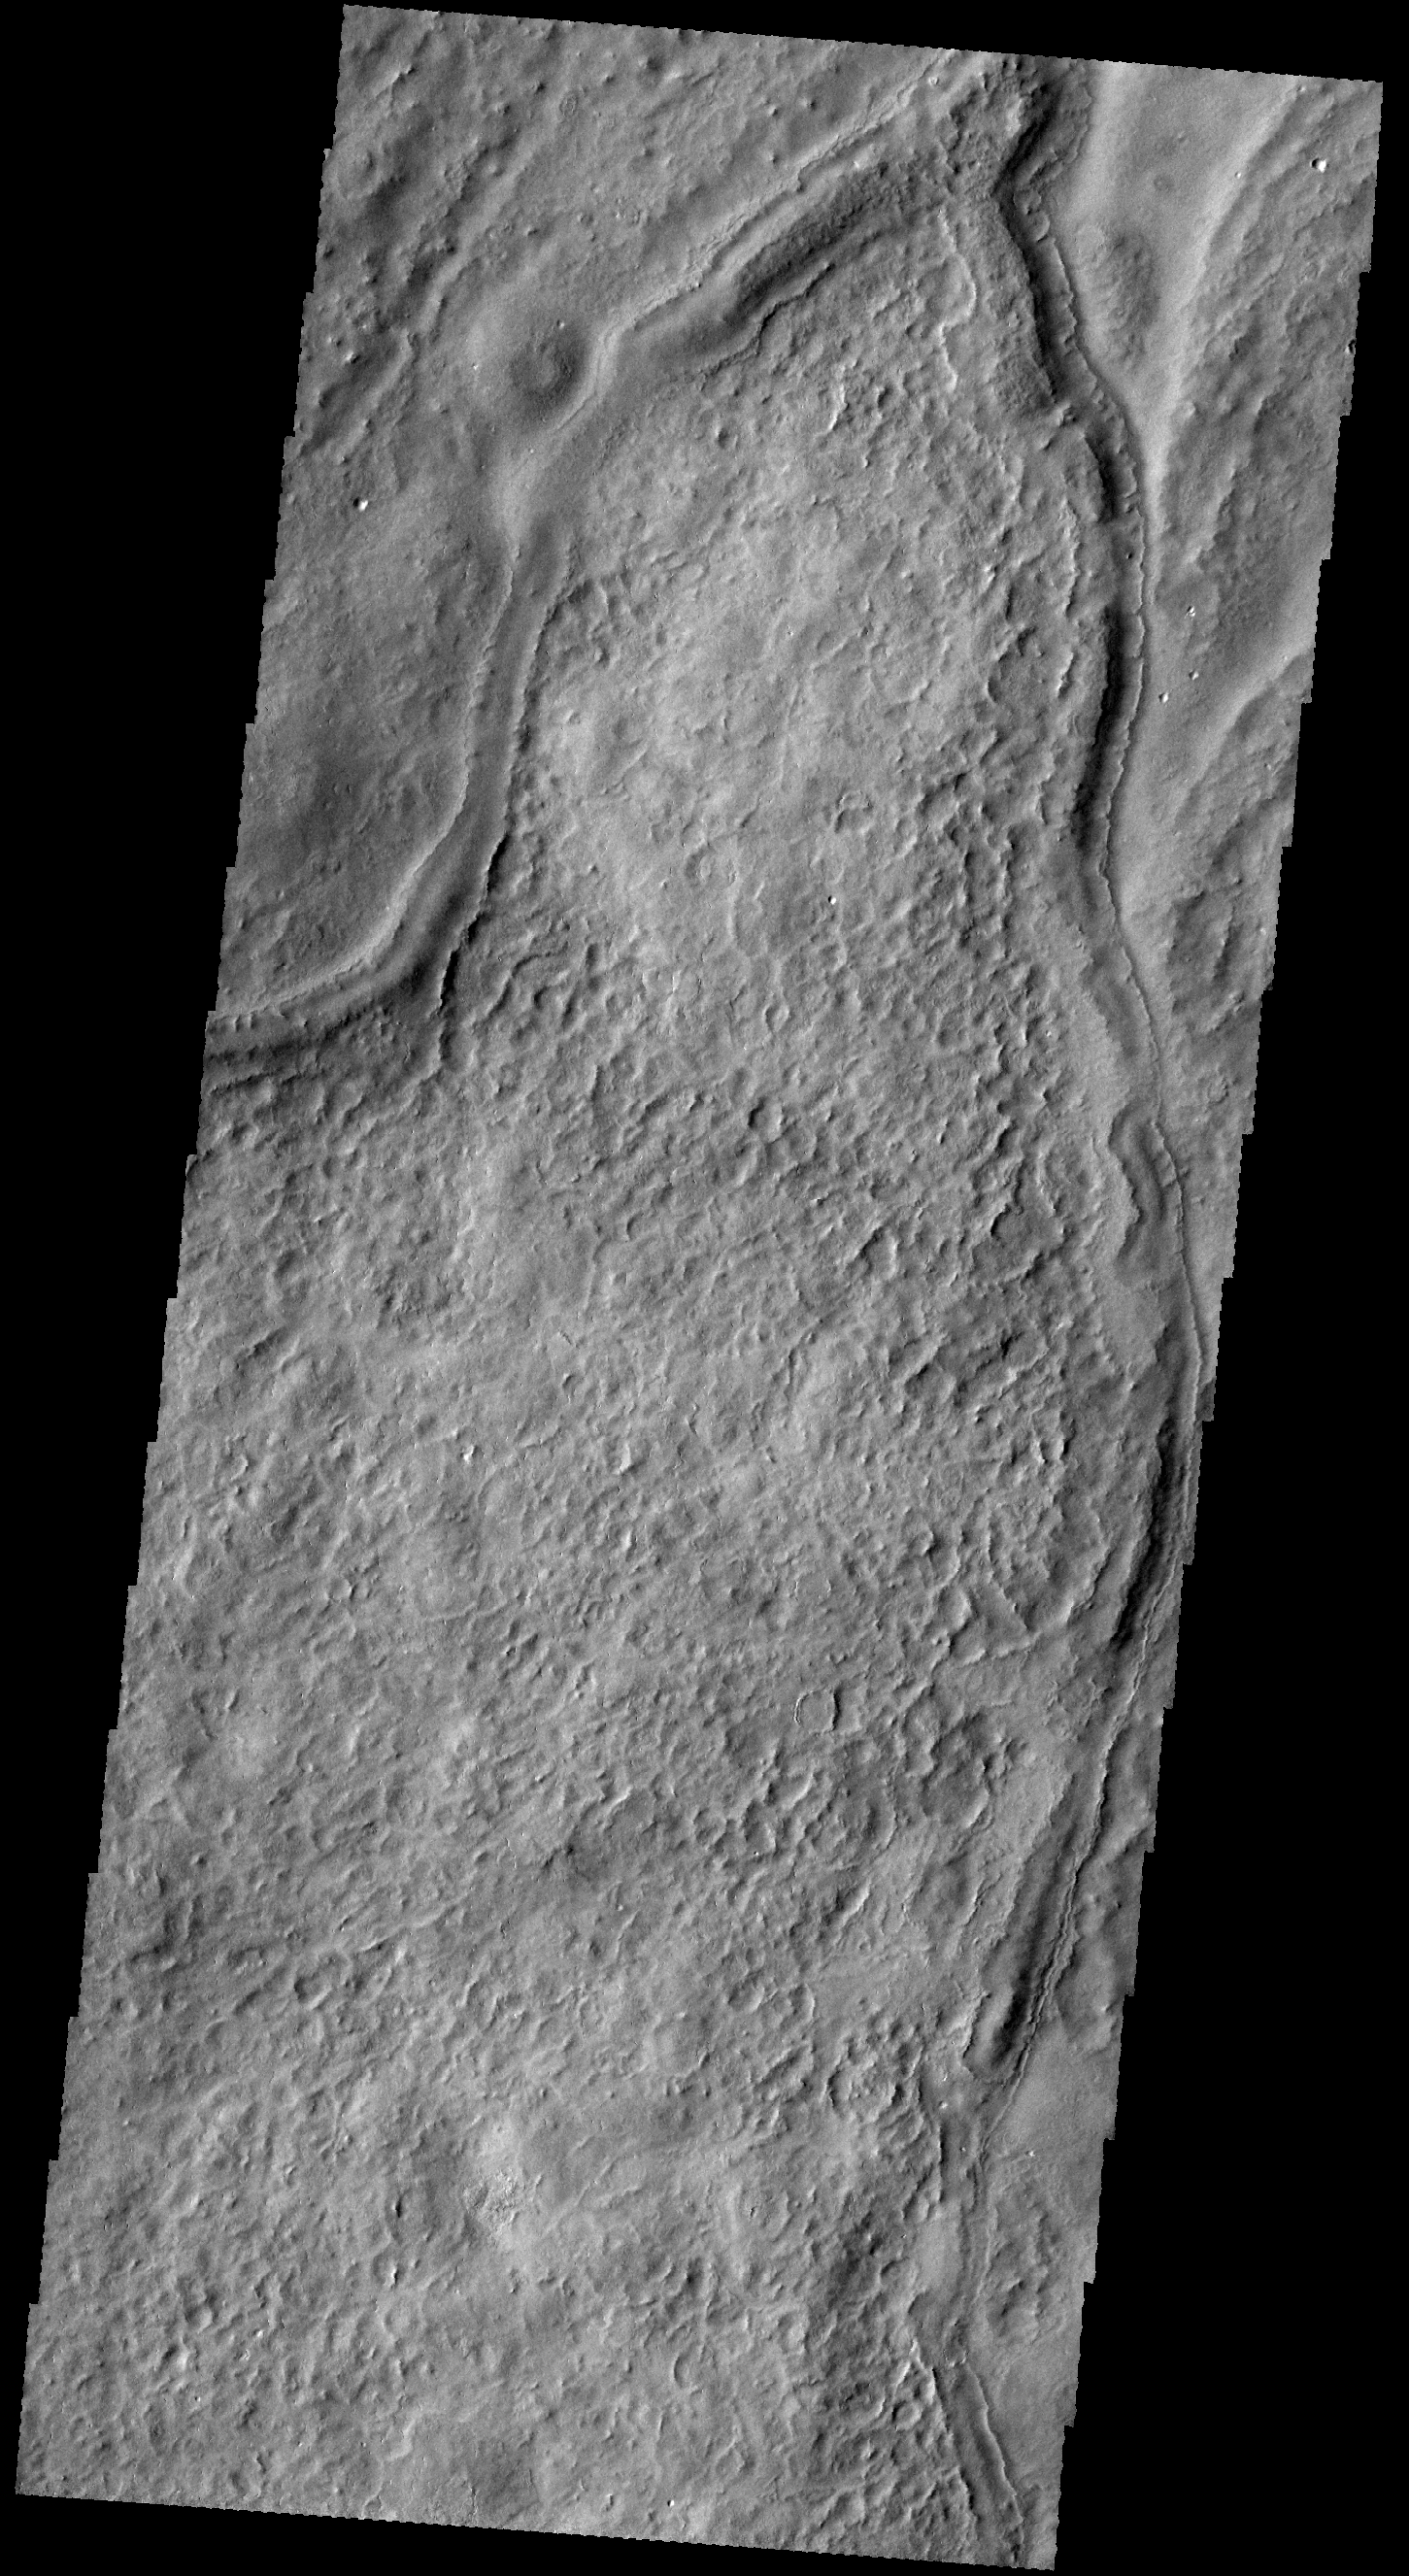

THEMIS Art #132

Do you see what I see? Make a wish and then break the wishbone!

Credit: NASA/JPL-Caltech/ASU